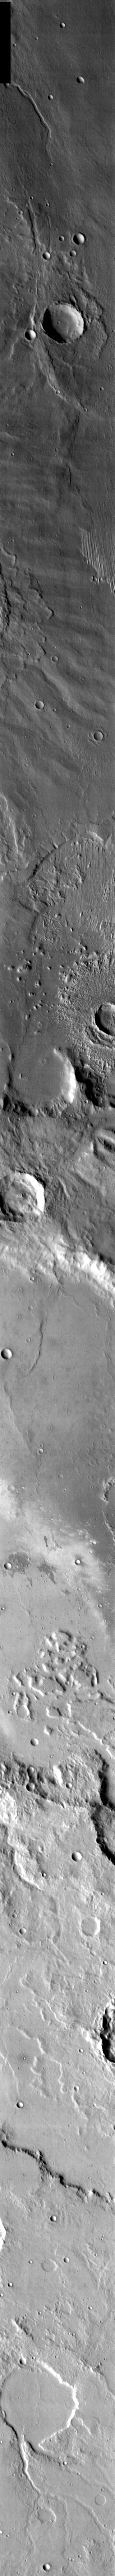

Spirit Landing Site in Infrared

Released 12 January 2004

Long before the MER landers were named or launched, the two orbiters at Mars were asked to examine landing sites. Both the Odyssey and Mars Global Surveyor spacecraft have been collecting landing site data for the past two years. The MGS and ODY data were used as part of the decision making process in the final selection of the two landing sites. The types of data collected by the two orbiters included not only images of the surface but also thermal data about the surface composition, atmospheric data about the climate at each location, and the tracking of major dust storms in the region prior to landing. The presence of, and data collected by, the MGS and ODY orbiters have proven invaluable in MER mission planning.

This infrared image, captured just six weeks ago (27 November 2003), shows the central part of Gusev crater, including Columbia Memorial Station, Spirit’s landing site (in the area pointed to by the arrow).

Image information: IR instrument. Latitude -14.4, Longitude 175.7 East (184.3 West). 100 meter/pixel resolution.

Note: this THEMIS visual image has not been radiometrically nor geometrically calibrated for this preliminary release. An empirical correction has been performed to remove instrumental effects. A linear shift has been applied in the cross-track and down-track direction to approximate spacecraft and planetary motion. Fully calibrated and geometrically projected images will be released through the Planetary Data System in accordance with Project policies at a later time.

NASA’s Jet Propulsion Laboratory manages the 2001 Mars Odyssey mission for NASA’s Office of Space Science, Washington, D.C. The Thermal Emission Imaging System (THEMIS) was developed by Arizona State University, Tempe, in collaboration with Raytheon Santa Barbara Remote Sensing. The THEMIS investigation is led by Dr. Philip Christensen at Arizona State University. Lockheed Martin Astronautics, Denver, is the prime contractor for the Odyssey project, and developed and built the orbiter. Mission operations are conducted jointly from Lockheed Martin and from JPL, a division of the California Institute of Technology in Pasadena.

Credit: NASA/JPL/Arizona State University